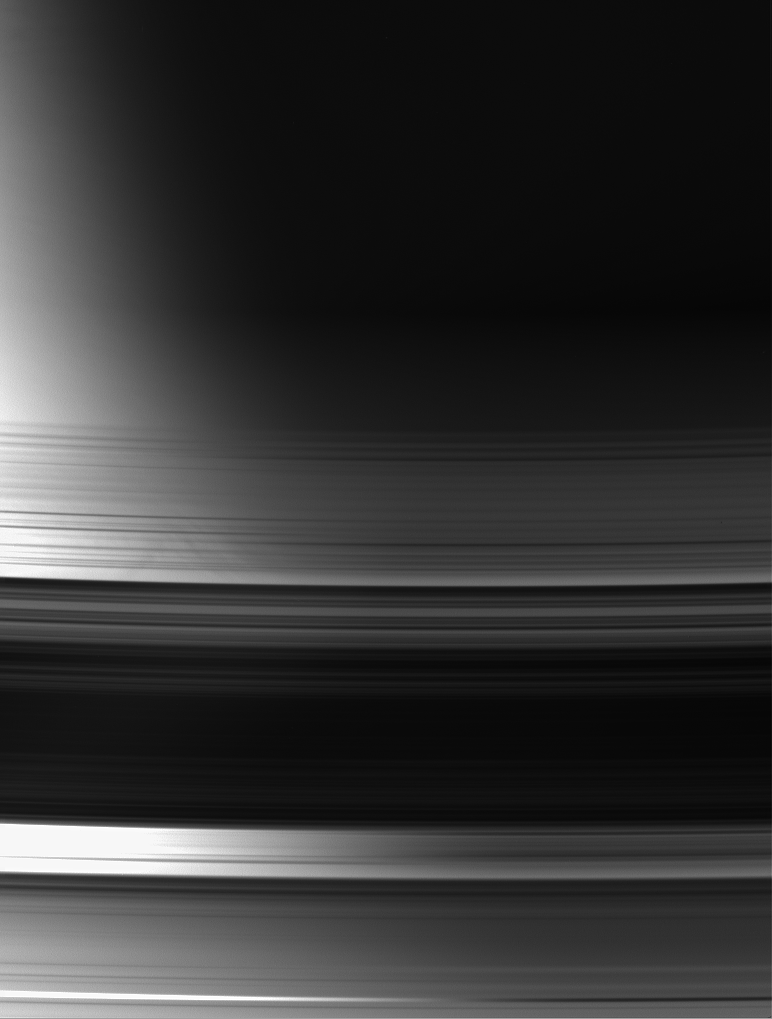

Seeing the Difference

With Saturn’s terminator as a backdrop, this view of the unlit face of the rings makes it easy to distinguish between areas that are actual gaps, where light passes through essentially unimpeded, and areas where the rings block or scatter light. The gaps are regions in which the brightness varies strongly from left to right as the background goes from bright to dark.

Parts of the image are saturated at left.

The image was taken in visible light with the Cassini spacecraft wide-angle camera on July 24, 2006 at a distance of approximately 577,000 kilometers (359,000 miles) from Saturn and at a Sun-Saturn-spacecraft, or phase, angle of 101 degrees. Image scale is 31 kilometers (19 miles) per pixel.

The Cassini-Huygens mission is a cooperative project of NASA, the European Space Agency and the Italian Space Agency. The Jet Propulsion Laboratory, a division of the California Institute of Technology in Pasadena, manages the mission for NASA’s Science Mission Directorate, Washington, D.C. The Cassini orbiter and its two onboard cameras were designed, developed and assembled at JPL. The imaging operations center is based at the Space Science Institute in Boulder, Colo.

Credit: NASA/JPL/Space Science Institute